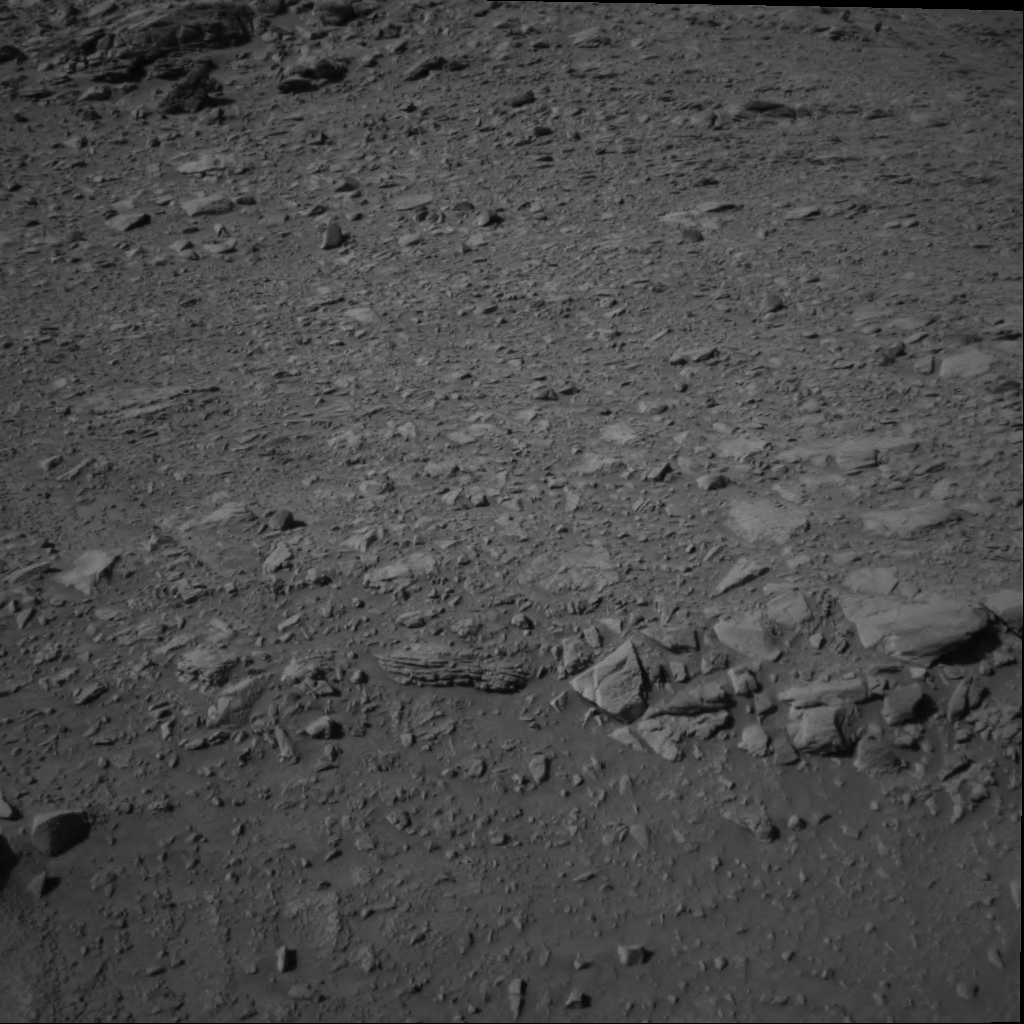

Layered Rock Ahead

Now that solar conjunction is over so that communication between Earth and Mars is no longer blocked by the Sun, NASA’s Mars Exploration Rover Spirit is continuing its trek through the “Columbia Hills” in Gusev Crater. Straight ahead, in the foreground of this image, is a horizontally layered rock dubbed “Tetl,” which scientists hope to investigate. Layering can be either volcanic or sedimentary in origin; researchers aim to determine which of these processes created this rock. If for some reason this particular rock is not favorably positioned for grinding and examination by the toolbox of instruments on the rover’s robotic arm, Spirit will be within short reach of another similar rock, dubbed “Coba,” just to the right, toward the middle of this image. Spirit took this image with its navigation camera on its 263rd martian day, or sol (Sept. 28, 2004).

Credit: NASA/JPL